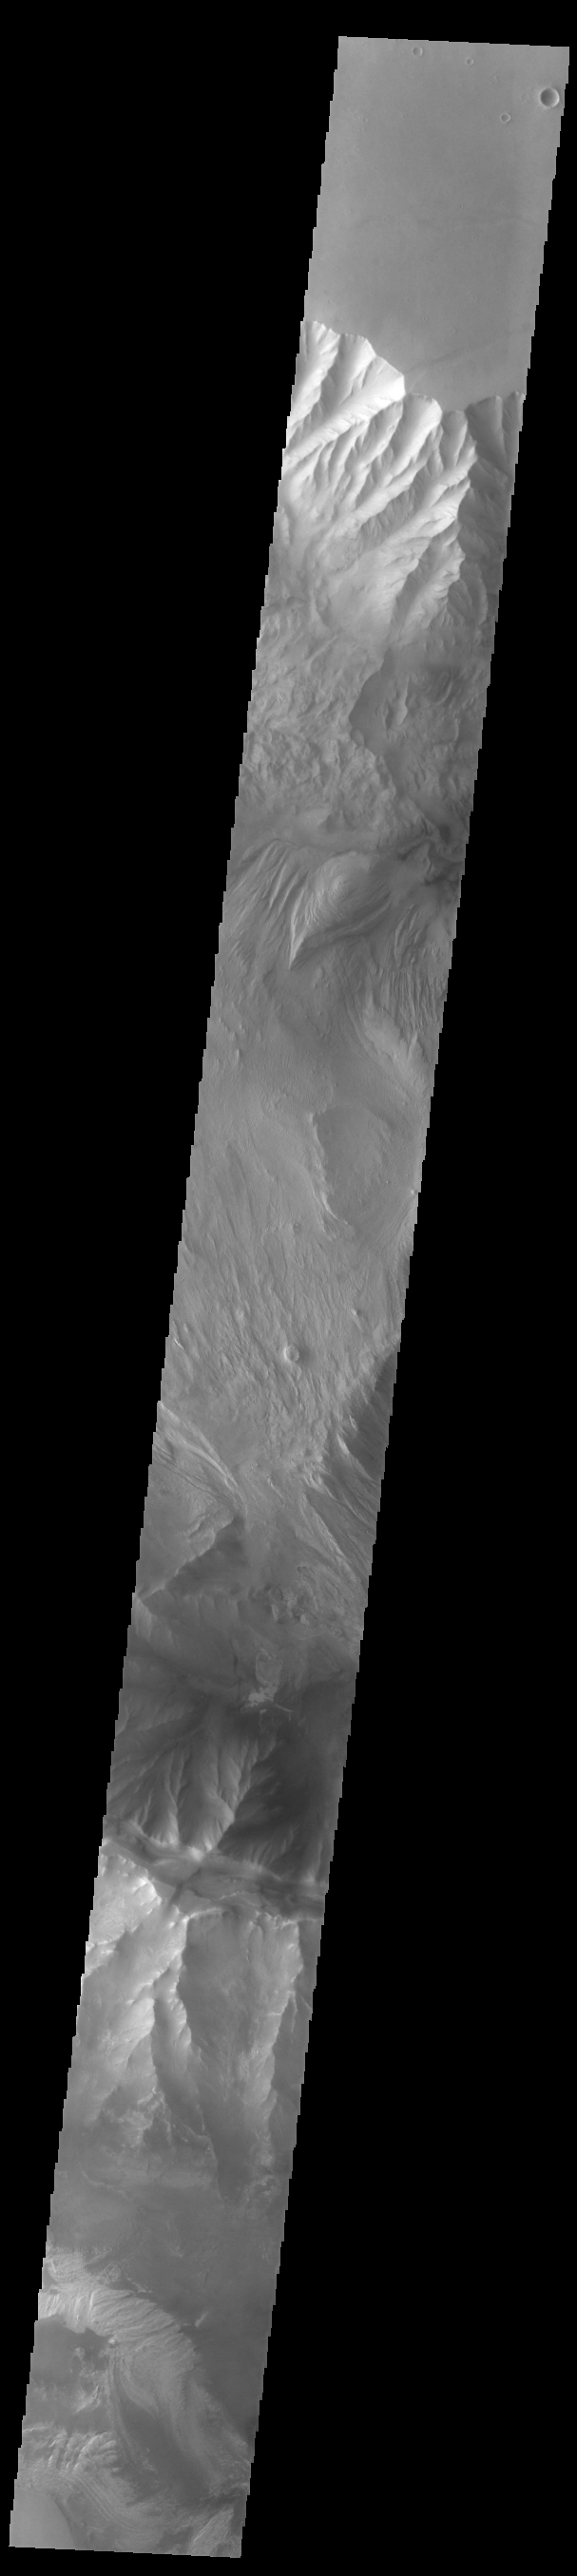

Ophir and Candor Chasmata

Today’s VIS image shows western parts of Ophir Chasma (top of image) and Candor Chasma (bottom of image). Both are part of Valles Marineris. Candor Chasma is approximately 810 km long (503 miles) and is divided into two regions – eastern and western Candor. Ophir Chasma is approximately 317km long (197 miles). The floors of both chasmata include a variety of landforms, including layered deposits, dunes, landslide deposits and steep sided cliffs and mesas. Many forms of erosion have shaped both chasmata. There is evidence of wind and water erosion, as well as significant gravity driven mass wasting (landslides).

Credit: NASA/JPL-Caltech/ASU